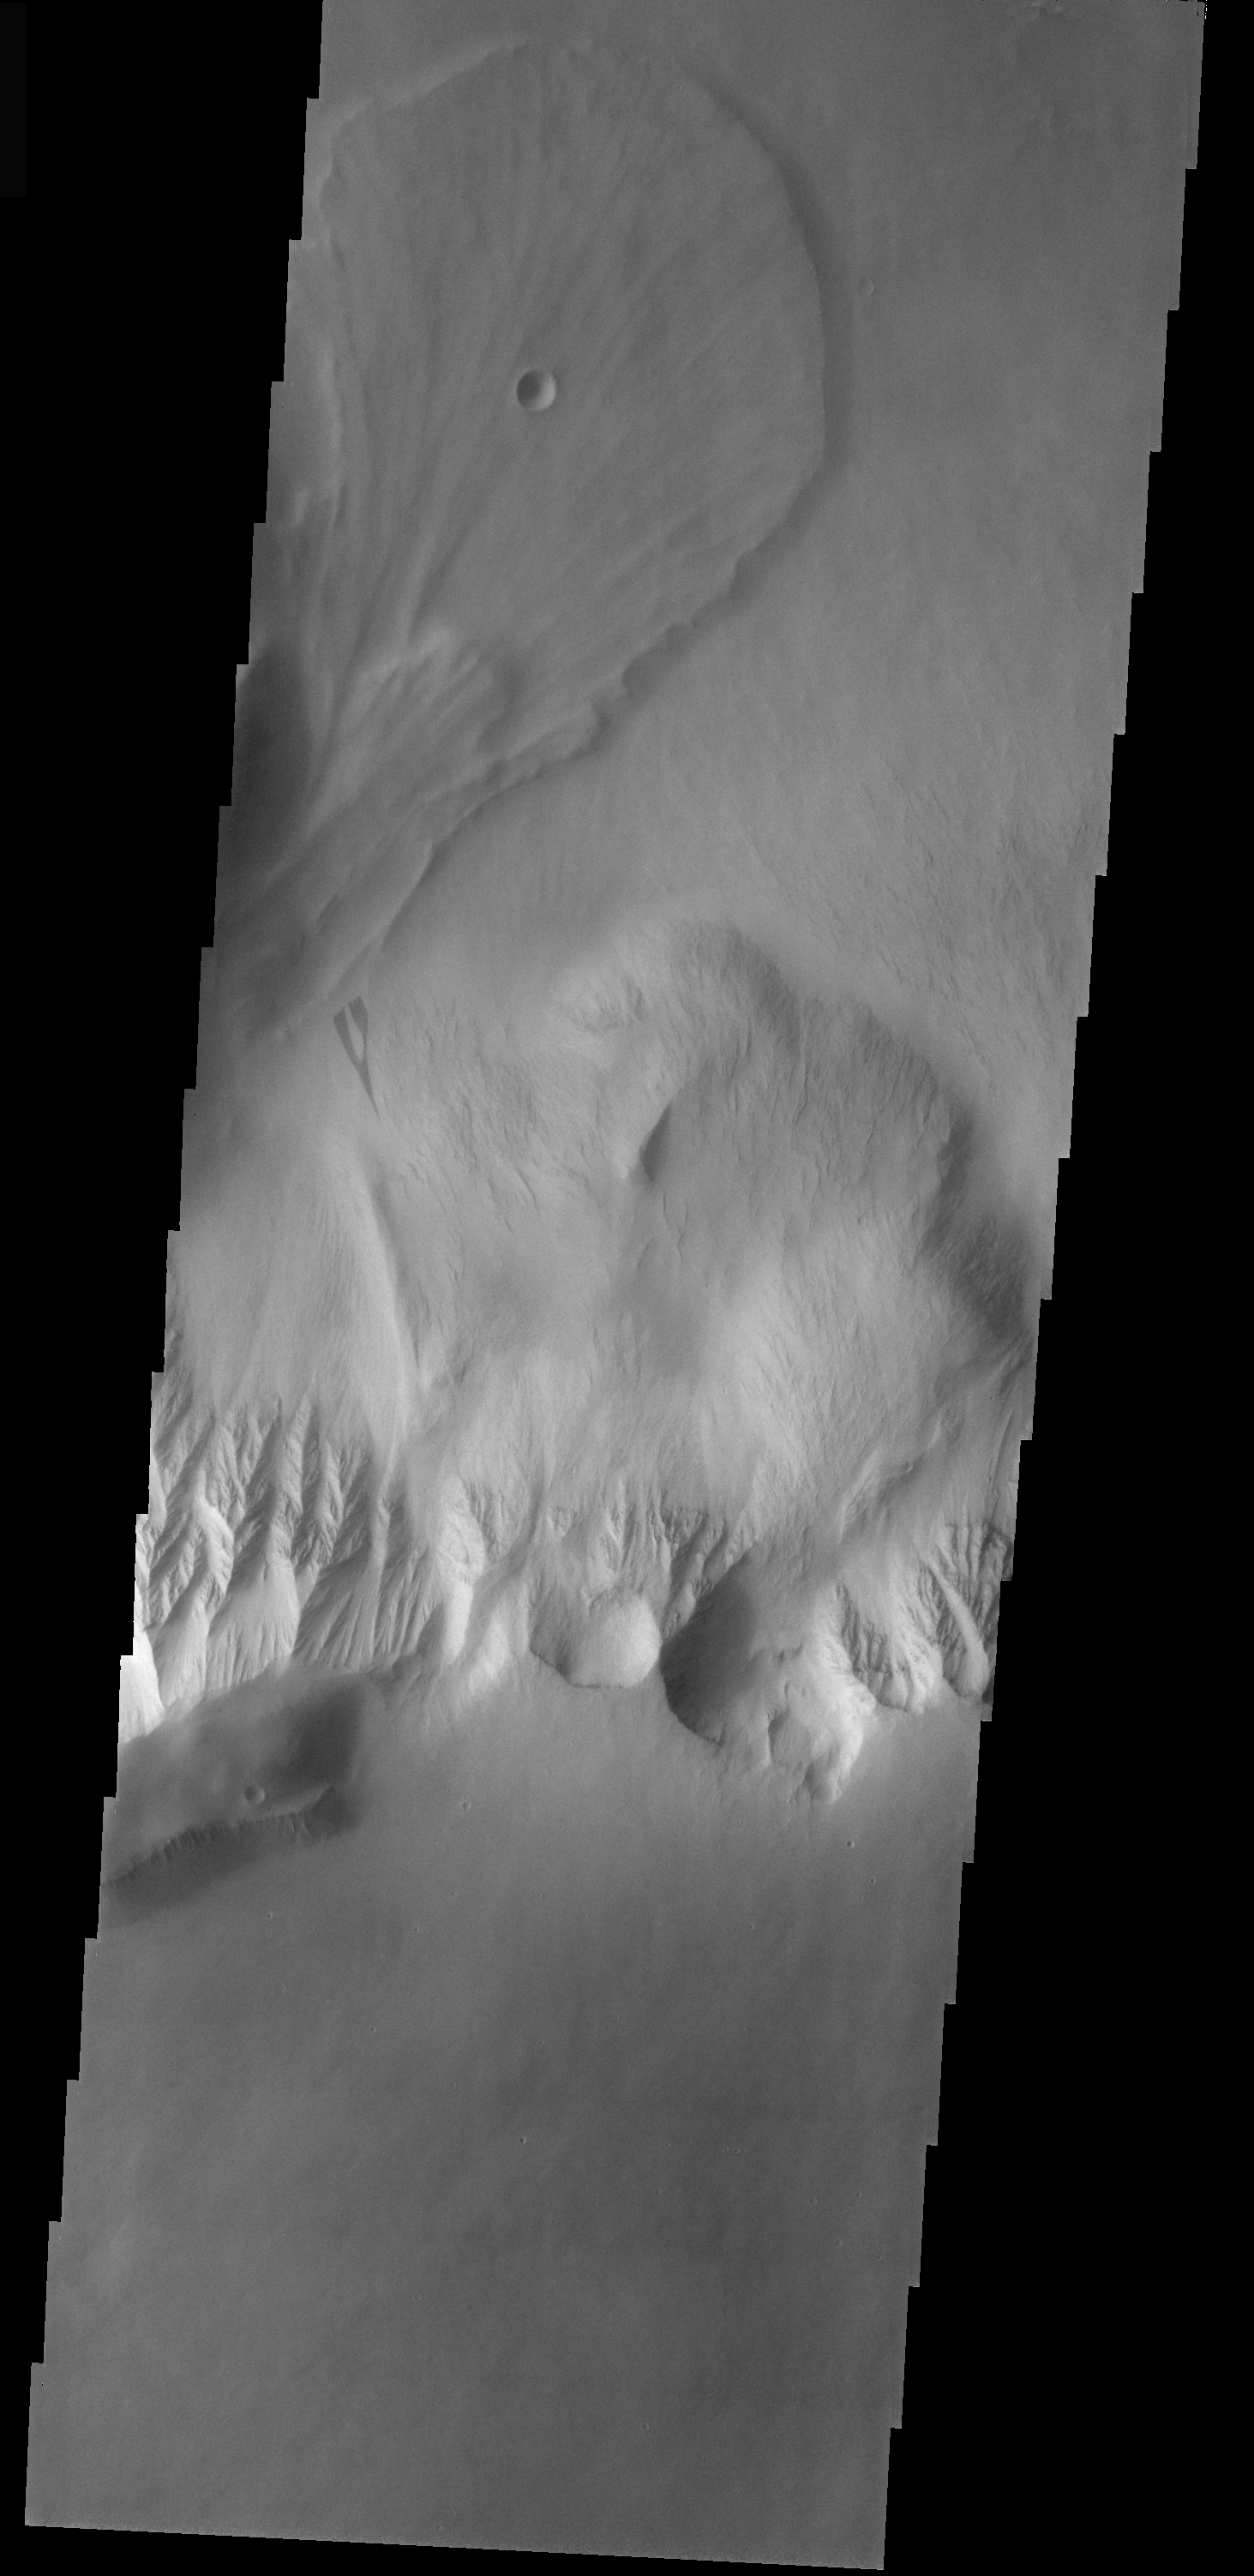

Olympus Mons Landslide

The landslide in this VIS image originated from the steep escarpment which surrounds the Olympus Mons volcano on Mars. This landslide is located on the northern side of the volcano.

Image information: VIS instrument. Latitude 23.2, Longitude 223.9 East (136.1 West). 100 meter/pixel resolution.

Note: this THEMIS visual image has not been radiometrically nor geometrically calibrated for this preliminary release. An empirical correction has been performed to remove instrumental effects. A linear shift has been applied in the cross-track and down-track direction to approximate spacecraft and planetary motion. Fully calibrated and geometrically projected images will be released through the Planetary Data System in accordance with Project policies at a later time.

NASA’s Jet Propulsion Laboratory manages the 2001 Mars Odyssey mission for NASA’s Office of Space Science, Washington, D.C. The Thermal Emission Imaging System (THEMIS) was developed by Arizona State University, Tempe, in collaboration with Raytheon Santa Barbara Remote Sensing. The THEMIS investigation is led by Dr. Philip Christensen at Arizona State University. Lockheed Martin Astronautics, Denver, is the prime contractor for the Odyssey project, and developed and built the orbiter. Mission operations are conducted jointly from Lockheed Martin and from JPL, a division of the California Institute of Technology in Pasadena.

Credit: NASA/JPL/ASU